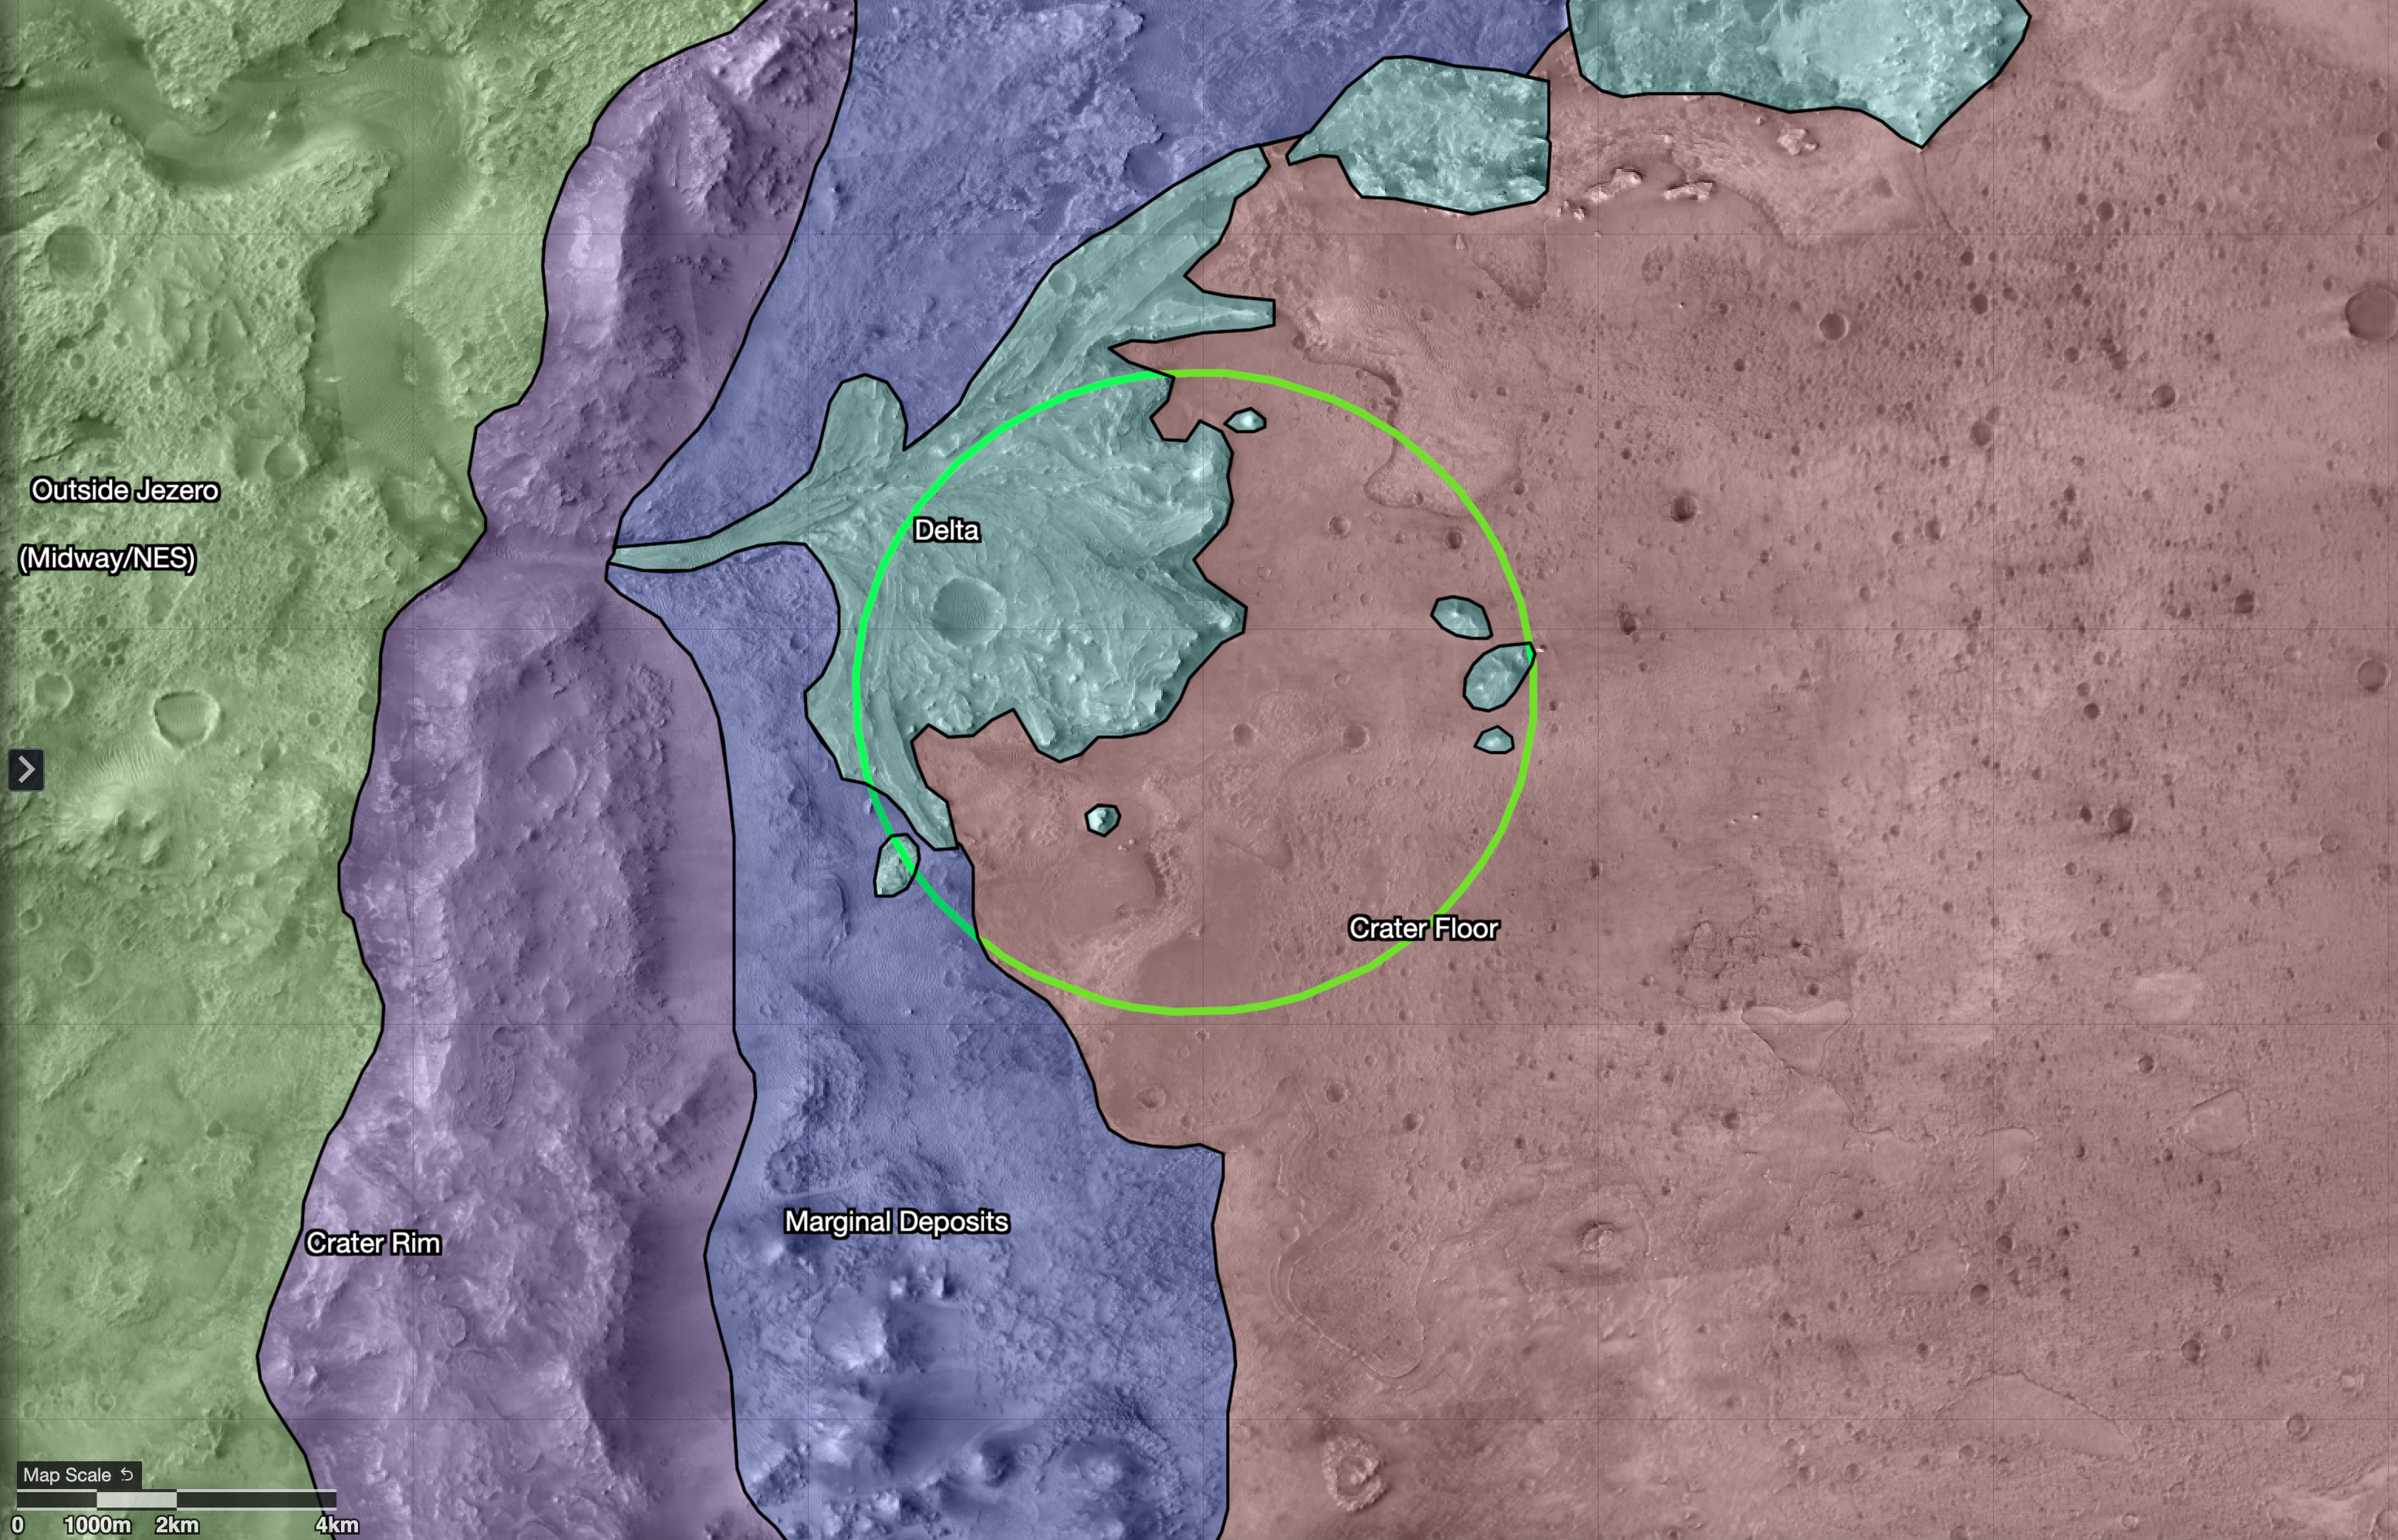

Map of Regions Around Mars’ Jezero Crater

This map shows regions in and around Jezero Crater on Mars, the landing site of NASA’s Perseverance rover. The green circle represents the rover’s landing ellipse.

Jezero held a lake and river delta billions of years ago; scientists want to capture samples of rock in these regions that may contain evidence of ancient microscopic life, which will be returned to Earth by a future mission for extensive study. Each of these regions represents a distinct area that may hold different kinds of evidence. The outermost region, called Midway/Northeast Syrtis, could be considered for exploration after the rover’s primary mission.

The map was created in a tool called Campaign Analysis Mapping and Planning (CAMP), developed by NASA’s Jet Propulsion Laboratory, a division of Caltech in Southern California, which manages the Mars 2020 Perseverance rover mission for NASA’s Science Mission Directorate in Washington. Data for the map was provided by the High-Resolution Imaging Science Experiment (HiRISE), one of the cameras aboard NASA’s Mars Reconnaissance Orbiter, also managed by JPL. The University of Arizona, in Tucson, operates HiRISE, which was built by Ball Aerospace & Technologies Corp., in Boulder, Colorado.

Credit: NASA/JPL-Caltech/USGS/University of Arizona